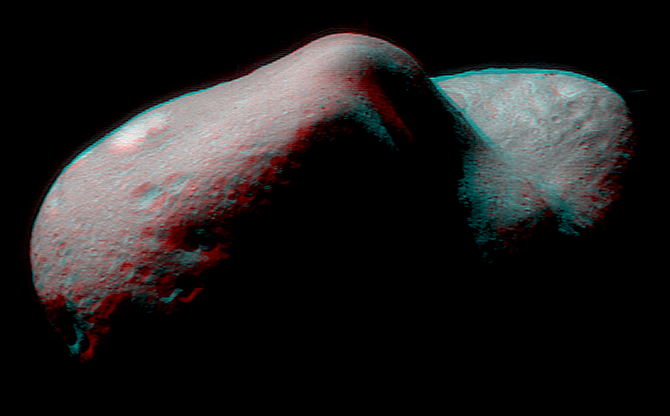

Eros in Stereo

Stereo imaging will be an important tool on NEAR for geologic analysis of Eros, because it provides three-dimensional information on the asteroid’s landforms and structures. This anaglyph can be viewed using red-blue glasses to show Eros in stereo. It was constructed from images taken on February 14 and 15 that showed the same part of Eros from two slightly different viewing perspectives. The smallest feature visible is 100 feet (30 meters) across. For this image the spacecraft position was not optimum for stereo, but it will improve over the next few days allowing better 3-D views.

Built and managed by The Johns Hopkins University Applied Physics Laboratory, Laurel, Maryland, NEAR was the first spacecraft launched in NASA’s Discovery Program of low-cost, small-scale planetary missions. See the NEAR web page at http://near.jhuapl.edu/ for more details.

Credit: NASA/JPL/JHUAPL